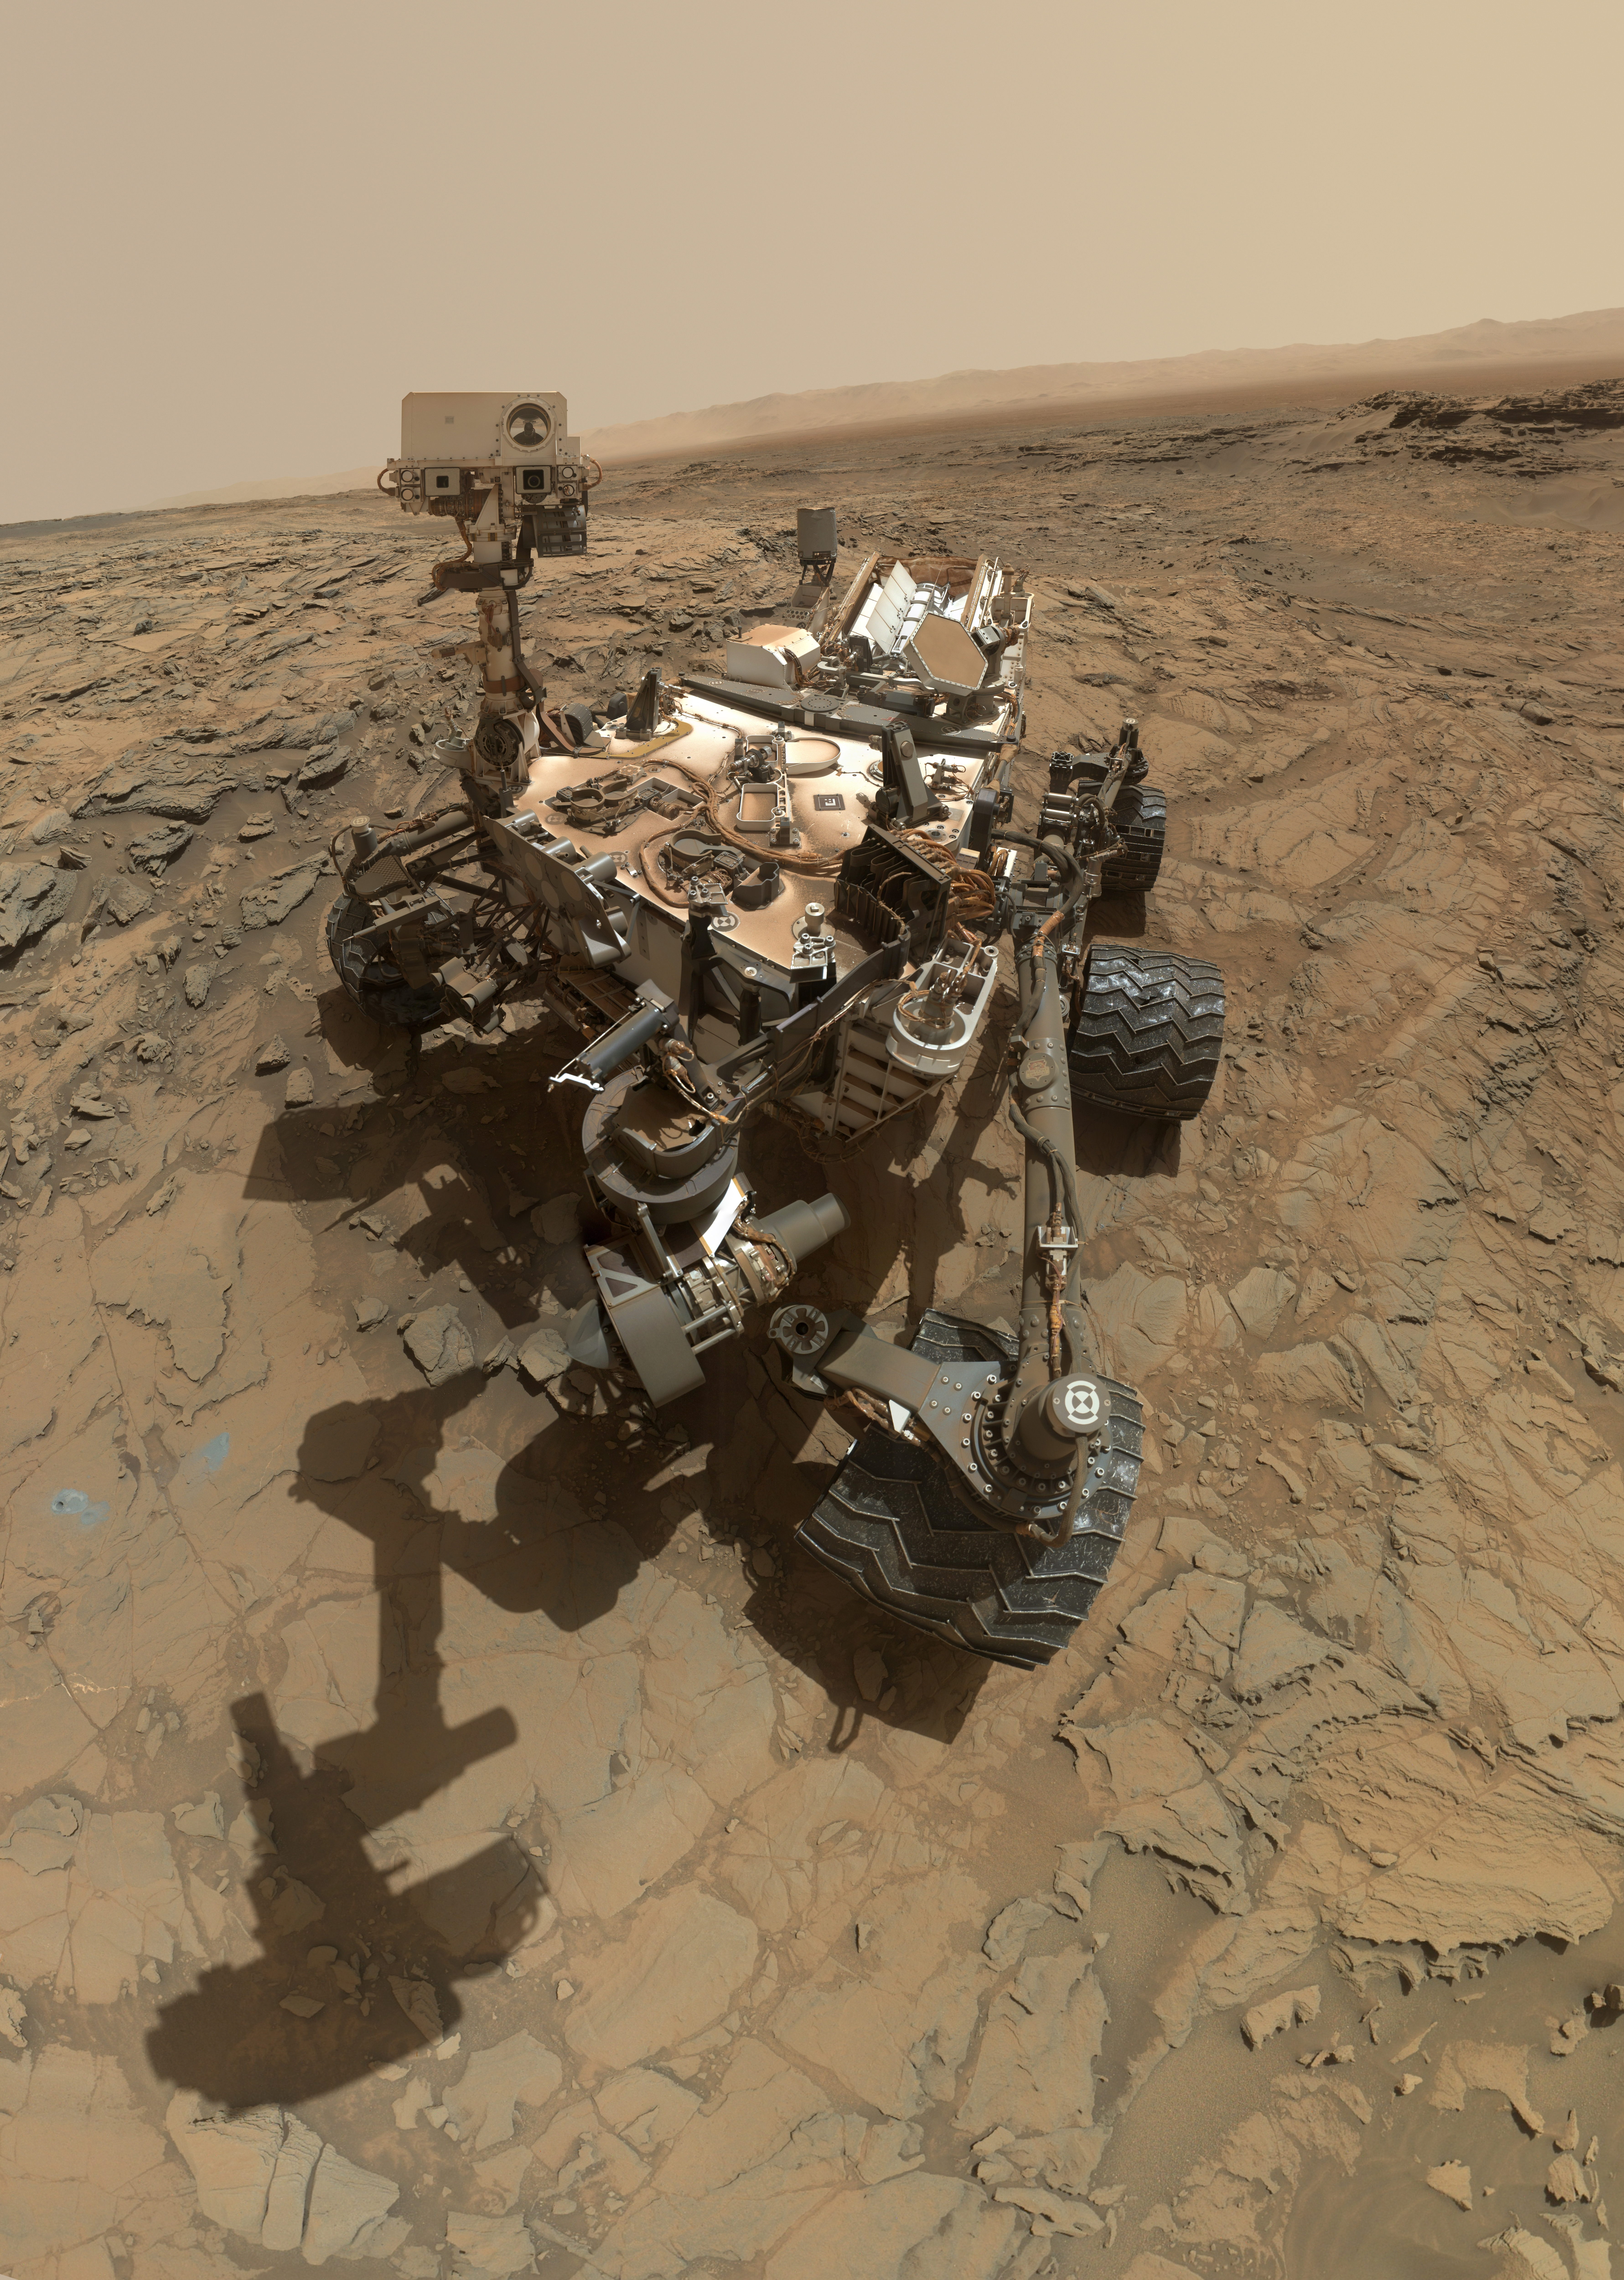

Curiosity Self-Portrait at ‘Big Sky’ Drilling Site

This self-portrait of NASA’s Curiosity Mars rover shows the vehicle at the “Big Sky” site, where its drill collected the mission’s fifth taste of Mount Sharp.

The scene combines dozens of images taken during the 1,126th Martian day, or sol, of Curiosity’s work during Mars (Oct. 6, 2015, PDT), by the Mars Hand Lens Imager (MAHLI) camera at the end of the rover’s robotic arm. The rock drilled at this site is sandstone in the Stimson geological unit inside Gale Crater. The location is on cross-bedded sandstone in which the cross bedding is more evident in views from when the rover was approaching the area, such as PIA19818.

The view is centered toward the west-northwest. It does not include the rover’s robotic arm, though the shadow of the arm is visible on the ground. Wrist motions and turret rotations on the arm allowed MAHLI to acquire the mosaic’s component images. The arm was positioned out of the shot in the images, or portions of images, that were used in this mosaic. This process was used previously in acquiring and assembling Curiosity self-portraits taken at sample-collection sites “Rocknest” (PIA16468), “John Klein” (PIA16937) and “Windjana” (PIA18390).

This portrait of the rover was designed to show the Chemistry and Camera (ChemCam) instrument atop the rover appearing level. This causes the horizon to appear to tilt toward the left, but in reality it is fairly flat.

For scale, the rover’s wheels are 20 inches (50 centimeters) in diameter and about 16 inches (40 centimeters) wide. The drilled hole in the rock, appearing grey near the lower left corner of the image, is 0.63 inch (1.6 centimeters) in diameter.

MAHLI was built by Malin Space Science Systems, San Diego. NASA’s Jet Propulsion Laboratory, a division of the California Institute of Technology in Pasadena, manages the Mars Science Laboratory Project for the NASA Science Mission Directorate, Washington. JPL designed and built the project’s Curiosity rover.

Credit: NASA/JPL-Caltech/MSSS